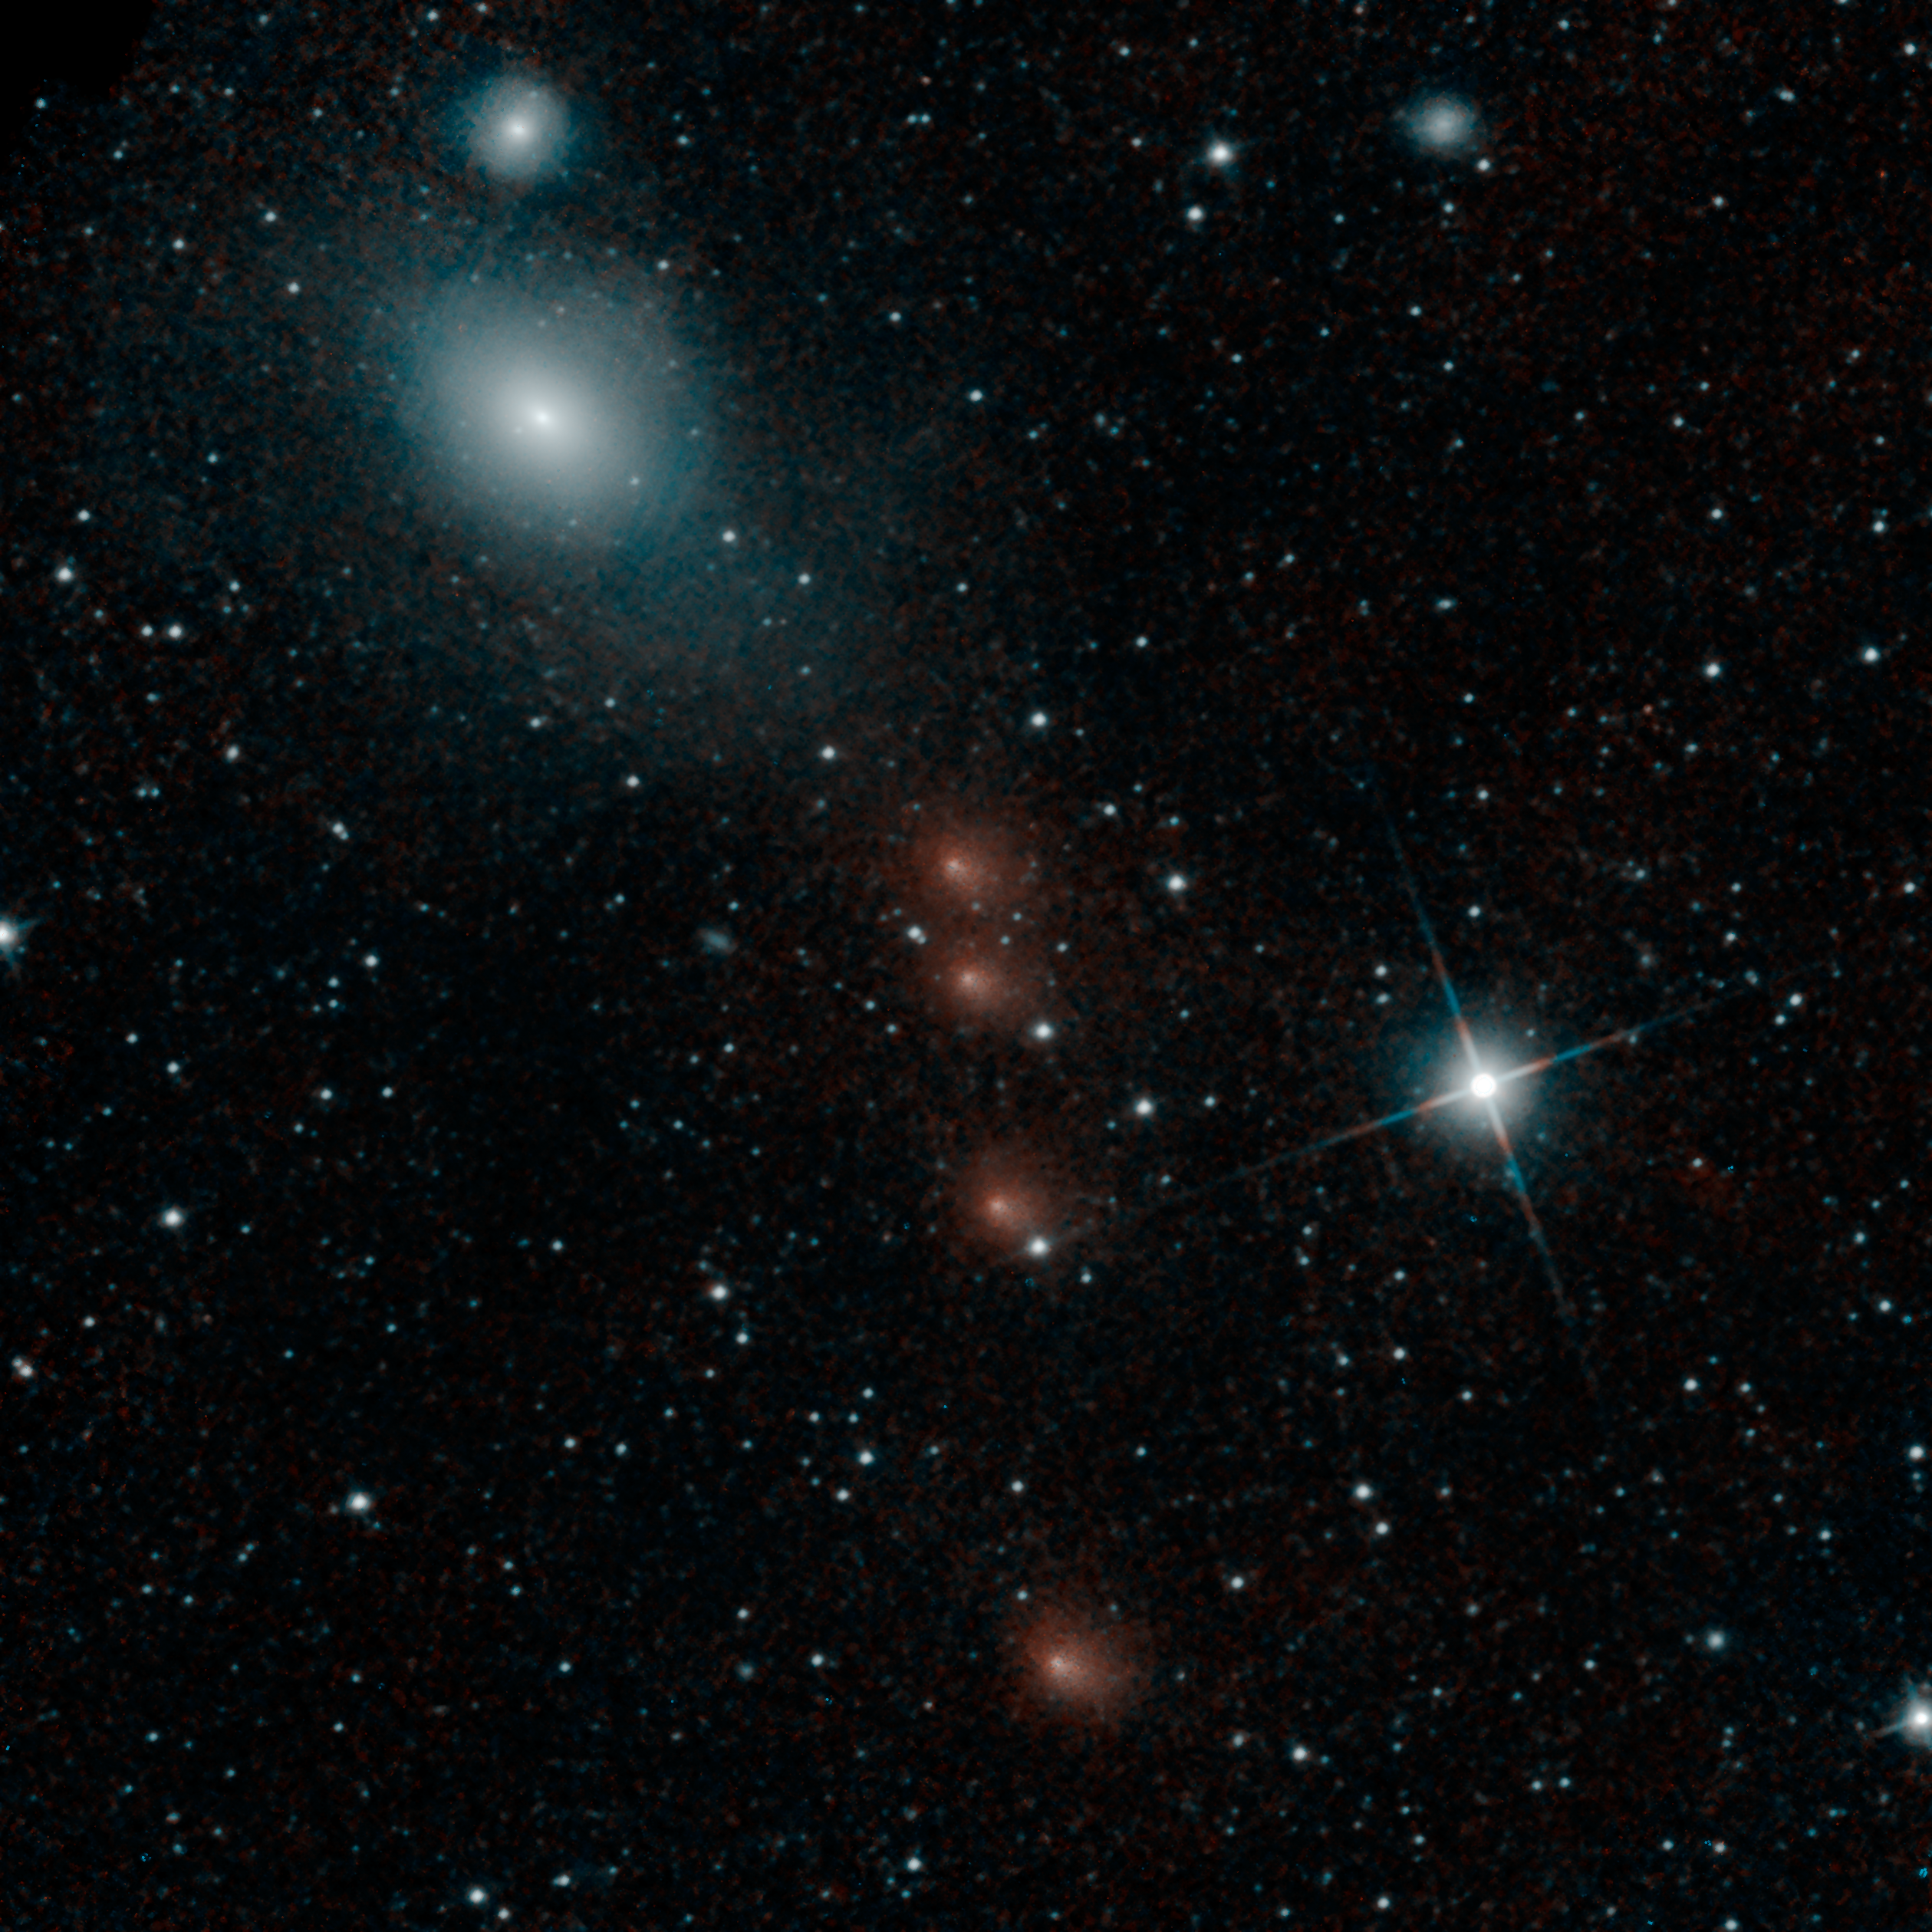

NEOWISE Spies Comet C/2013 A1 Siding Spring a Second Time

NASA’s NEOWISE mission detected comet C/2013 A1 Siding Spring on July 28, 2014, less than three months before this comet’s close flyby of Mars on Oct. 19.

NEOWISE took multiple images of the comet, combined here so that the comet is seen in four different positions relative to the background stars. The image also includes, near the upper right corner, a view of radio galaxy Fornax A (NGC1316).

NEOWISE previously observed comet Siding Spring on Jan. 16, 2014 (see http://www.jpl.nasa.gov/spaceimages/details.php?id=PIA17833). NEOWISE is part of a team of observation resources to characterize the comet for the encounter with our neighboring planet. At the time of the July 28 observations, the comet was 144 million miles (1.55 astronomical units) from NEOWISE and 175 million miles (1.88 astronomical units) from the sun. The observations help constrain estimates of dust and gas production as this comet from the outer solar system approaches Mars.

NGC1316 is a famous radio galaxy, the fourth-brightest radio source in the sky at 1400 megahertz. It is in the Fornax galaxy cluster, which also includes two other galaxies visible in the image. NGC1316 has an active nucleus, as evidenced by a radio jet and a compact nuclear gas disk. It is thought to be the remnant of a merger between a large elliptical galaxy and a smaller spiral galaxy about 100 million years ago.

For more information about comet Siding Spring, see http://mars.nasa.gov/comets/sidingspring/.

More information on NEOWISE is online at http://neowise.ipac.caltech.edu.

NASA’s Jet Propulsion Laboratory manages the NEOWISE mission for NASA’s Science Mission Directorate in Washington. The Space Dynamics Laboratory in Logan, Utah, built the science instrument. Ball Aerospace & Technologies Corp. of Boulder, Colo., built the spacecraft. Science operations and data processing take place at the Infrared Processing and Analysis Center at the California Institute of Technology in Pasadena. Caltech manages JPL for NASA.

Credit: NASA/JPL-Caltech